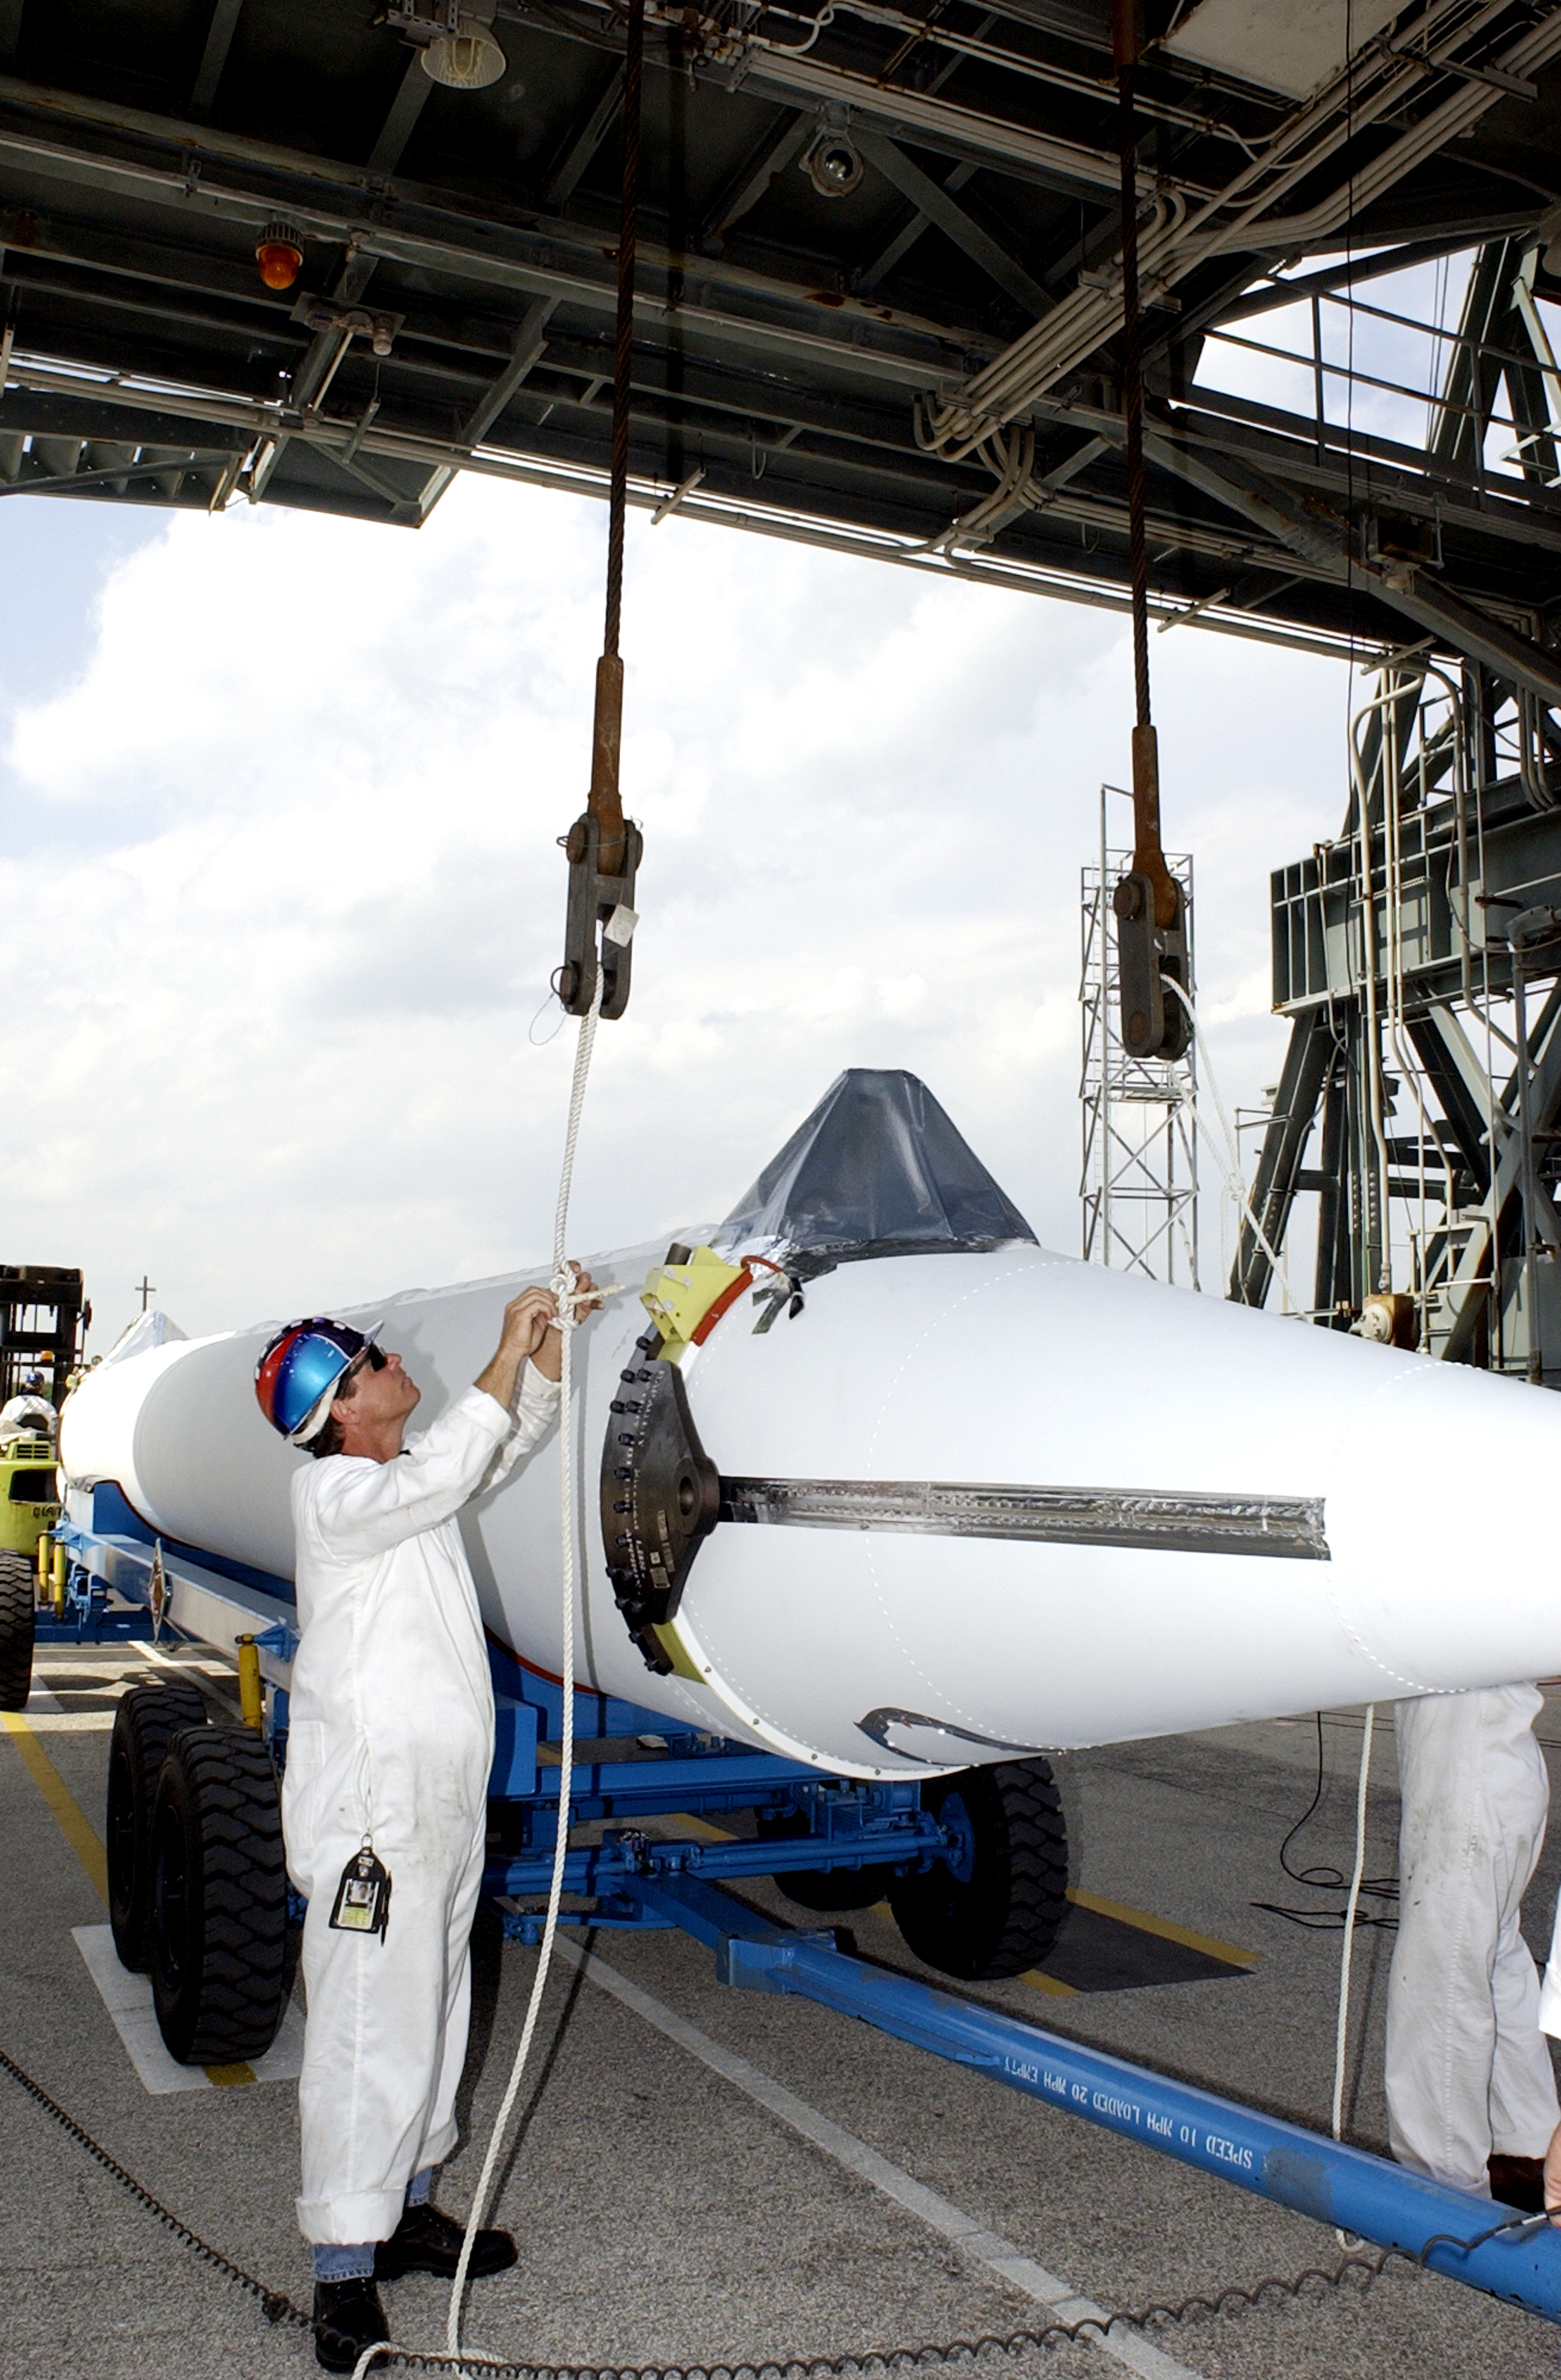

The Rocket that Didn't Launch Spitzer

A Delta II rocket, initially intended to launch the Spitzer Space Telescope on April 18, 2003. However, due to additional engineering tests that were needed on the rocket, the launch was delayed and the rocket was instead used to launch a Mars mission. Spitzer launched on a different rocket on August 25, 2003.

Credit: NASA/KSC